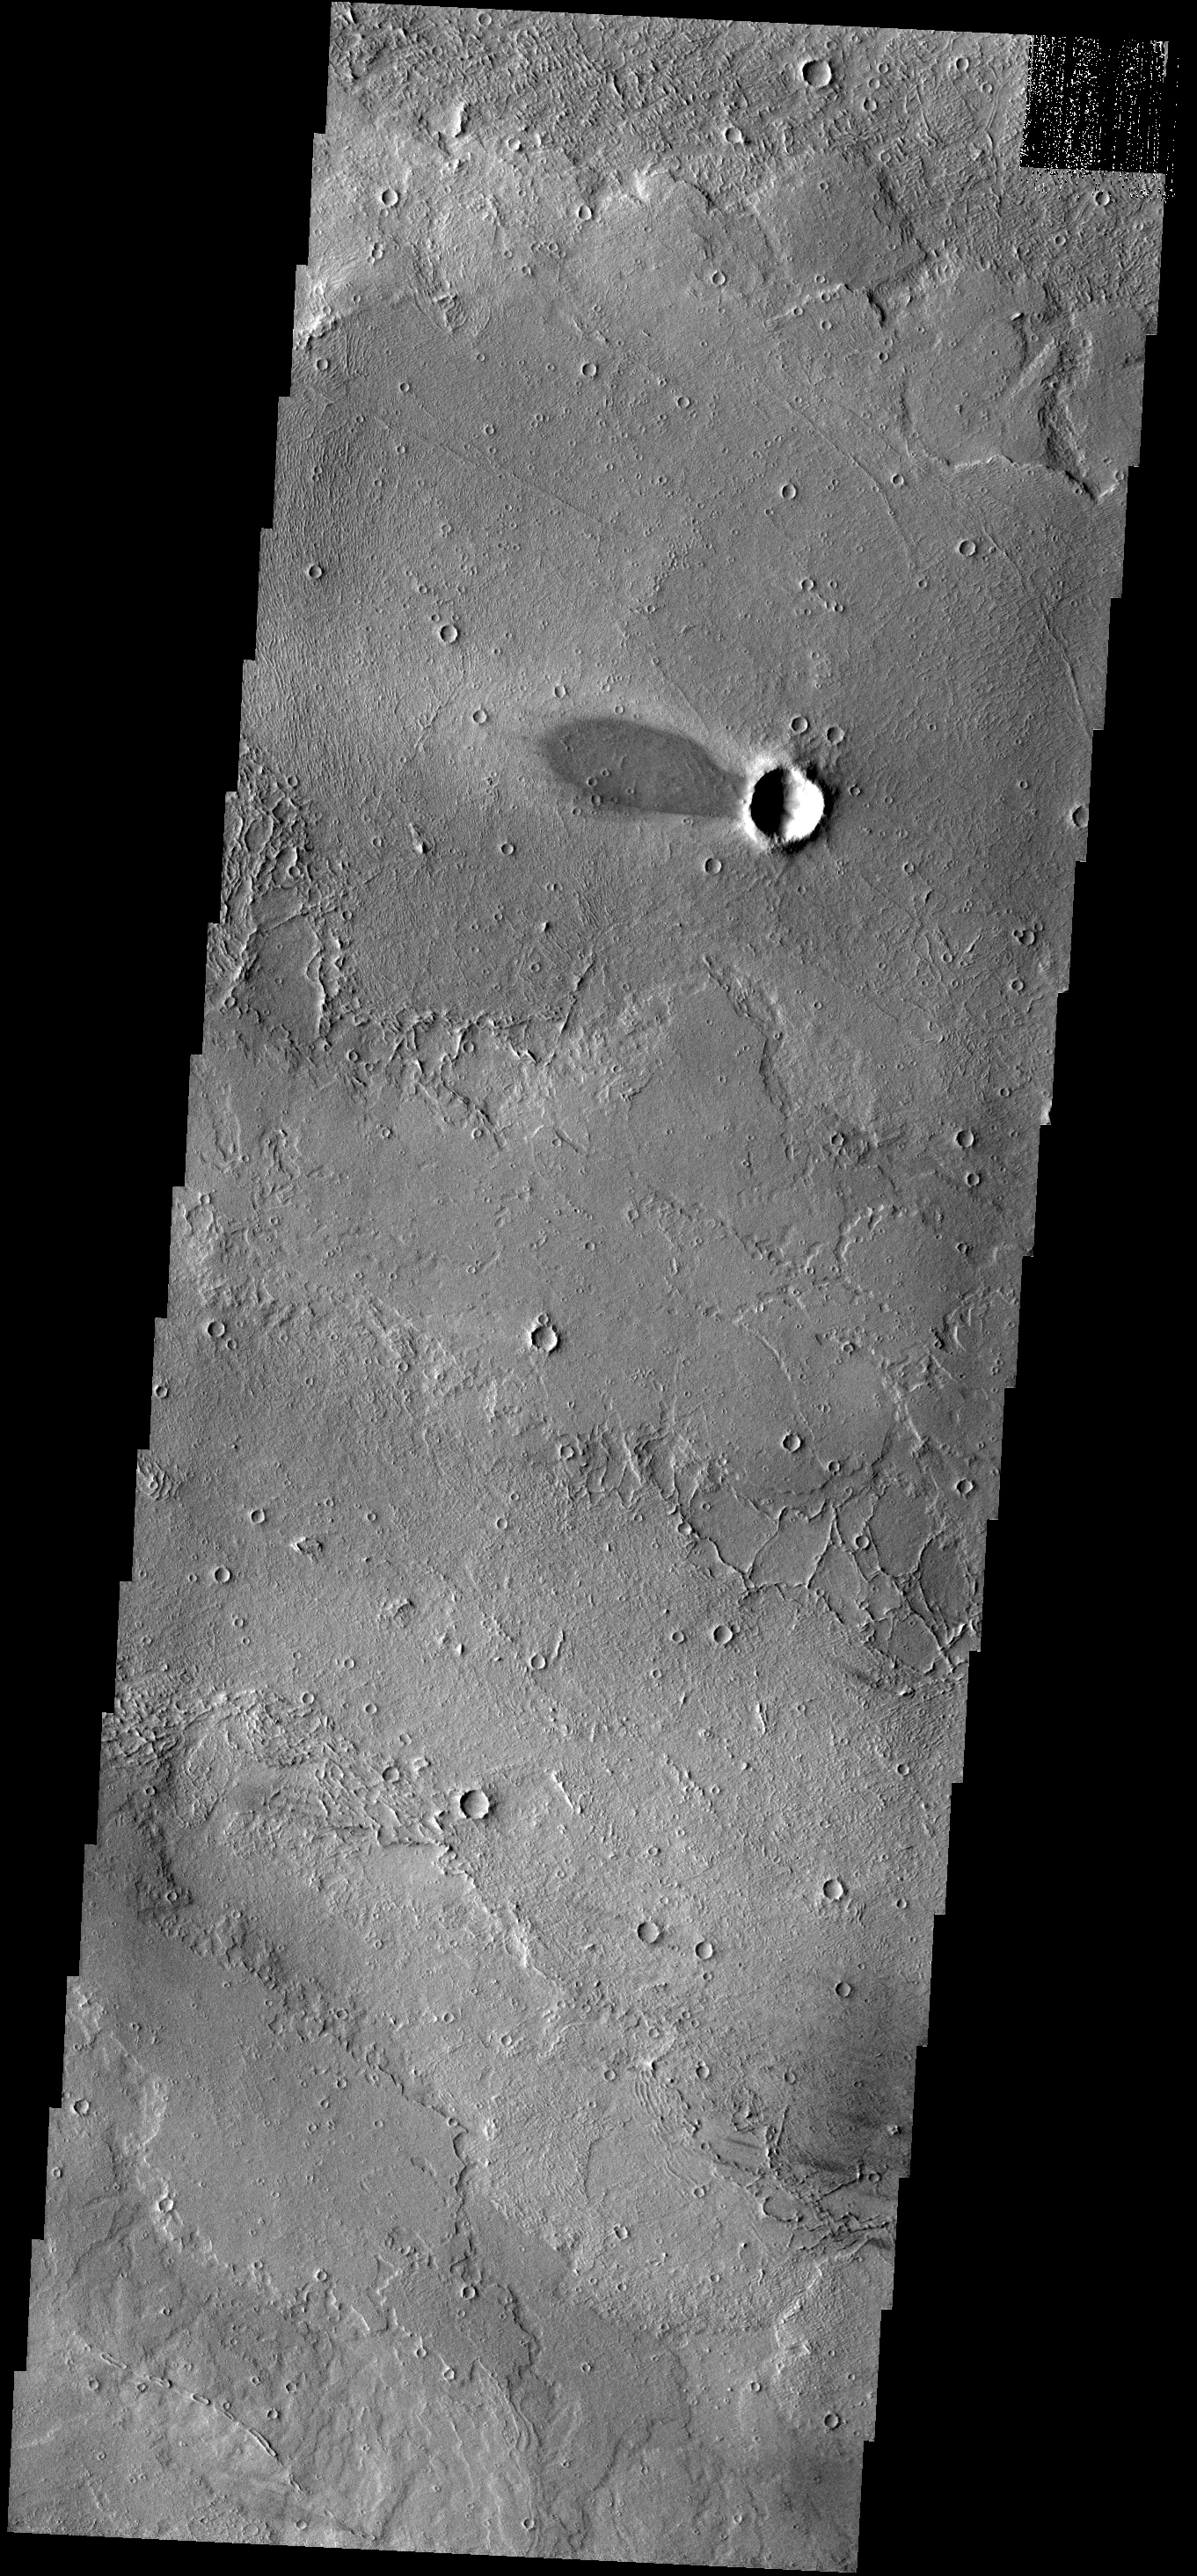

Windstreak

This windstreak is located on lava flows west of Arsia Mons.

Image information: VIS instrument. Latitude -9.0N, Longitude 224.4E. 18 meter/pixel resolution.

Please see the THEMIS Data Citation Note for details on crediting THEMIS images.

Note: this THEMIS visual image has not been radiometrically nor geometrically calibrated for this preliminary release. An empirical correction has been performed to remove instrumental effects. A linear shift has been applied in the cross-track and down-track direction to approximate spacecraft and planetary motion. Fully calibrated and geometrically projected images will be released through the Planetary Data System in accordance with Project policies at a later time.

NASA’s Jet Propulsion Laboratory manages the 2001 Mars Odyssey mission for NASA’s Office of Space Science, Washington, D.C. The Thermal Emission Imaging System (THEMIS) was developed by Arizona State University, Tempe, in collaboration with Raytheon Santa Barbara Remote Sensing. The THEMIS investigation is led by Dr. Philip Christensen at Arizona State University. Lockheed Martin Astronautics, Denver, is the prime contractor for the Odyssey project, and developed and built the orbiter. Mission operations are conducted jointly from Lockheed Martin and from JPL, a division of the California Institute of Technology in Pasadena.

Credit: NASA/JPL/ASU